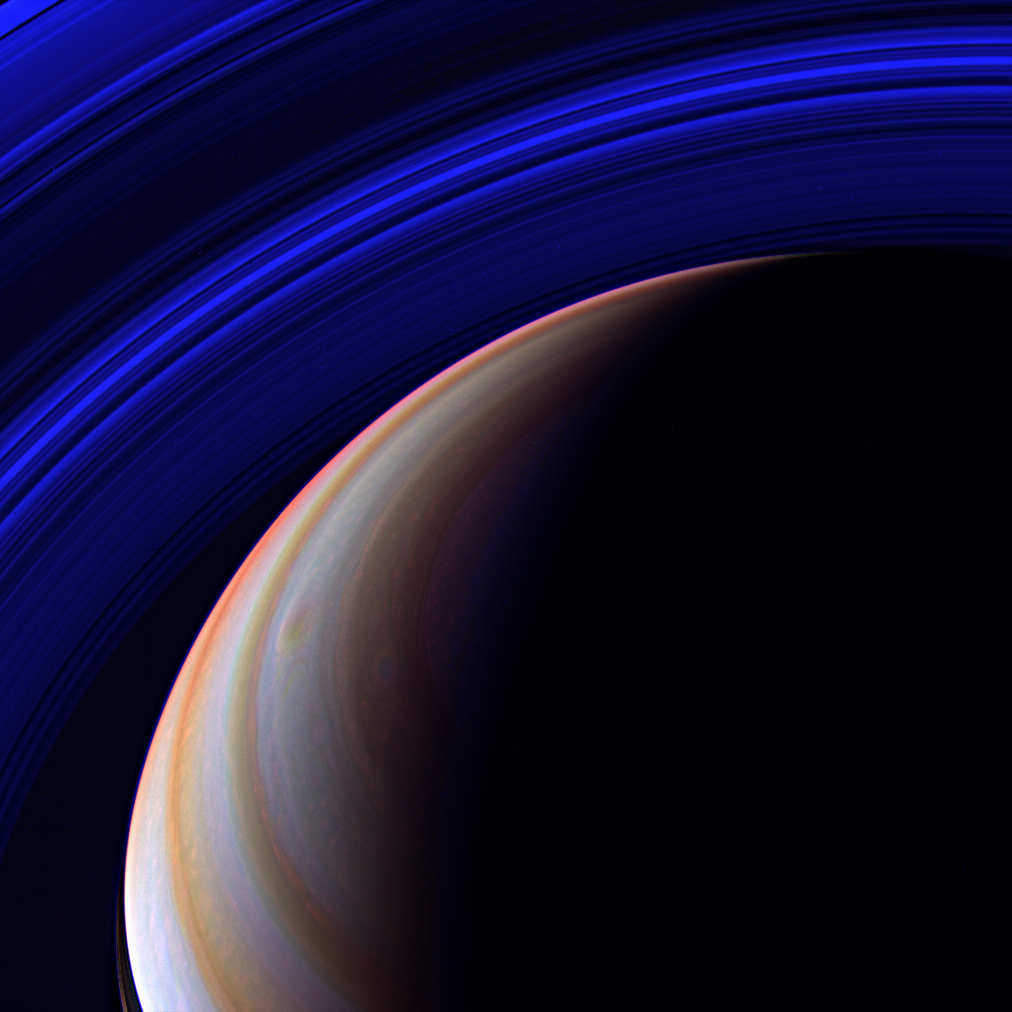

Blue Expanse

The Cassini spacecraft surveys Saturn’s outstretched ring system in the infrared from a vantage point high above the planet’s northern latitudes. Nearly the full expanse of the main rings is visible here — from the C ring to the outer edge of the A ring (in the upper left corner).

Ring shadows are visible on the planet at lower left, and two large storms swirl near center.

This view looks toward the unilluminated side of the rings from about 52 degrees above the ringplane.

The image was taken with the Cassini spacecraft wide-angle camera using a combination of spectral filters sensitive to wavelengths of infrared light centered at 752 (red channel), 890 (blue channel) and 728 (green channel) nanometers. The view was acquired on April 5, 2007 at a distance of approximately 1.4 million kilometers (900,000 miles) from Saturn. Image scale is 81 kilometers (51 miles) per pixel.

The Cassini-Huygens mission is a cooperative project of NASA, the European Space Agency and the Italian Space Agency. The Jet Propulsion Laboratory, a division of the California Institute of Technology in Pasadena, manages the mission for NASA’s Science Mission Directorate, Washington, D.C. The Cassini orbiter and its two onboard cameras were designed, developed and assembled at JPL. The imaging operations center is based at the Space Science Institute in Boulder, Colo.

Credit: NASA/JPL/Space Science Institute